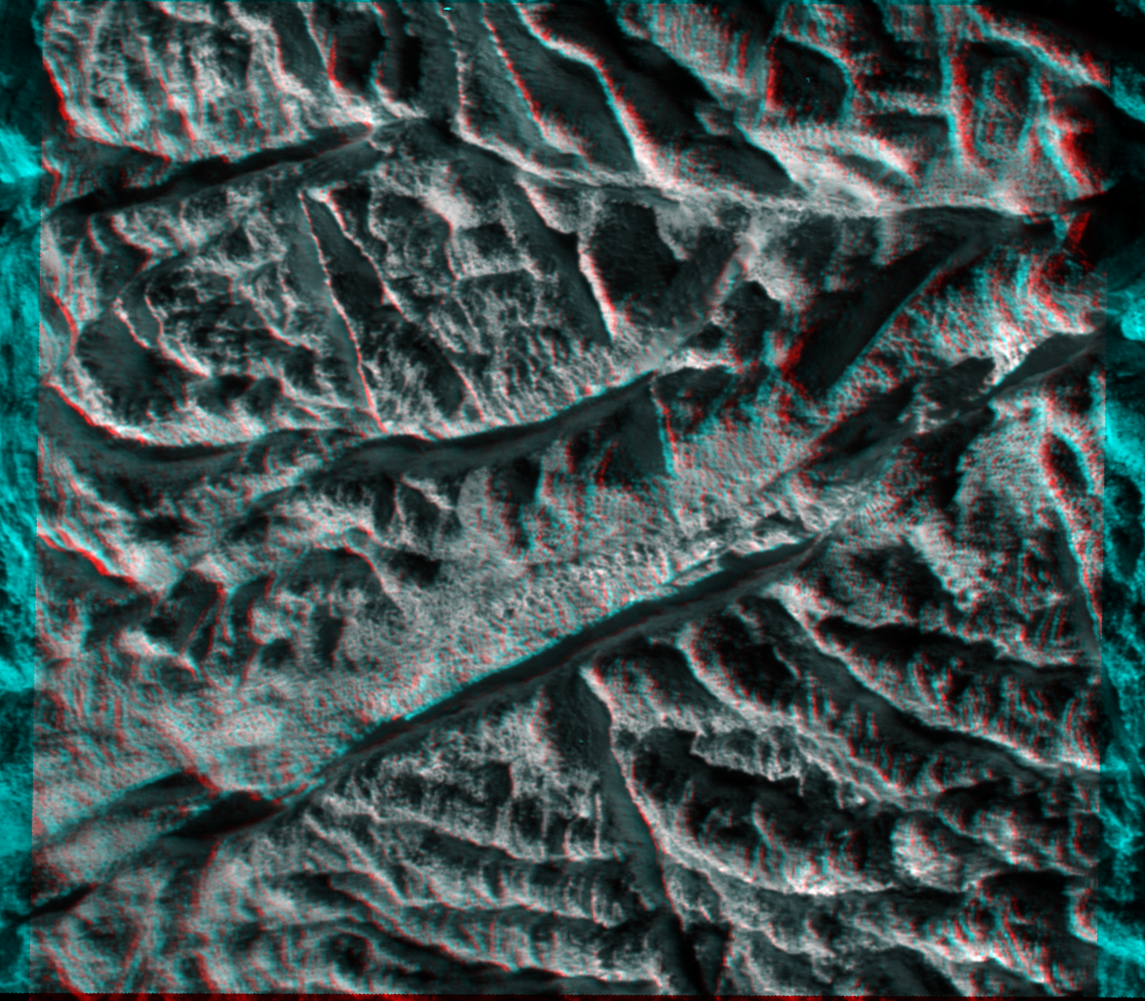

Baghdad Sulcus in 3-D

This anaglyph made from images captured by NASA’s Cassini spacecraft shows a dramatic, 3-D view of one of the deep fractures nicknamed “tiger stripes” on Saturn’s moon Enceladus. The fractures, which are located near the moon’s south pole, spray jets of water ice.

Just below center in this image is an approximately 16-kilometer-long (10-mile-long) portion of the tiger stripe named Baghdad Sulcus. The Baghdad fracture is the longest of the four tiger stripes on Enceladus, with a length of 175 kilometers (108 miles). This image and others like it from the close flyby of Enceladus on Nov. 21, 2009, are among the best visible light images Cassini will capture of the tiger stripes before the moon’s south polar region enters winter darkness for the coming years (see PIA11686 and PIA11688). Cassini scientists will use these new images to study geological activity associated with the tiger stripes and their effects on the surrounding terrain. This information, coupled with observations by Cassini’s other instruments, will address the question of whether reservoirs of liquid water exist beneath the surface of the moon. See PIA11114 and PIA08386 to learn more.

Details and surface relief presented in this anaglyph emphasize the youth of faulting on Baghdad Sulcus. Adjacent areas of more rounded topography are controlled by older faulting, compression or other factors.

The 3-D view is a color composite picture made from two different black-and-white images that were obtained from slightly different viewing angles. The images are combined so that the viewer’s left and right eye, respectively and separately, see a left and right image of the black-and-white stereo pair. The visually perceived vertical dimension can be exaggerated in this process. The sulcus is not as deep as it appears in this stereoscopic view. In 2006, Cassini scientists calculated the tiger stripe fractures like this one to be about 500 meters (1,600 feet) deep, 2 kilometers (one mile) wide and flanked on both sides by 100-meter-high (300-foot-high) ridges. Also, features that appear to overhang others are likely an exaggerated result of the 3-D effect.

This view looks toward the south pole of Enceladus (504 kilometers, 313 miles across) and it is centered on terrain at 79 degrees south latitude, 24 degrees west longitude. The images were obtained in visible light with the Cassini spacecraft narrow-angle camera on Nov. 21, 2009. It was acquired at a distance of approximately 3,000 kilometers (2,000 miles) from Enceladus and at a sun-Enceladus-spacecraft, or phase, angle of 126 degrees. Image scale is about 12 meters (40 feet) per pixel.

The Cassini-Huygens mission is a cooperative project of NASA, the European Space Agency and the Italian Space Agency. The Jet Propulsion Laboratory, a division of the California Institute of Technology in Pasadena, manages the mission for NASA’s Science Mission Directorate in Washington. The Cassini orbiter and its two onboard cameras were designed, developed and assembled at JPL. The imaging team is based at the Space Science Institute, Boulder, Colo.

Credit: NASA/JPL/Space Science Institute